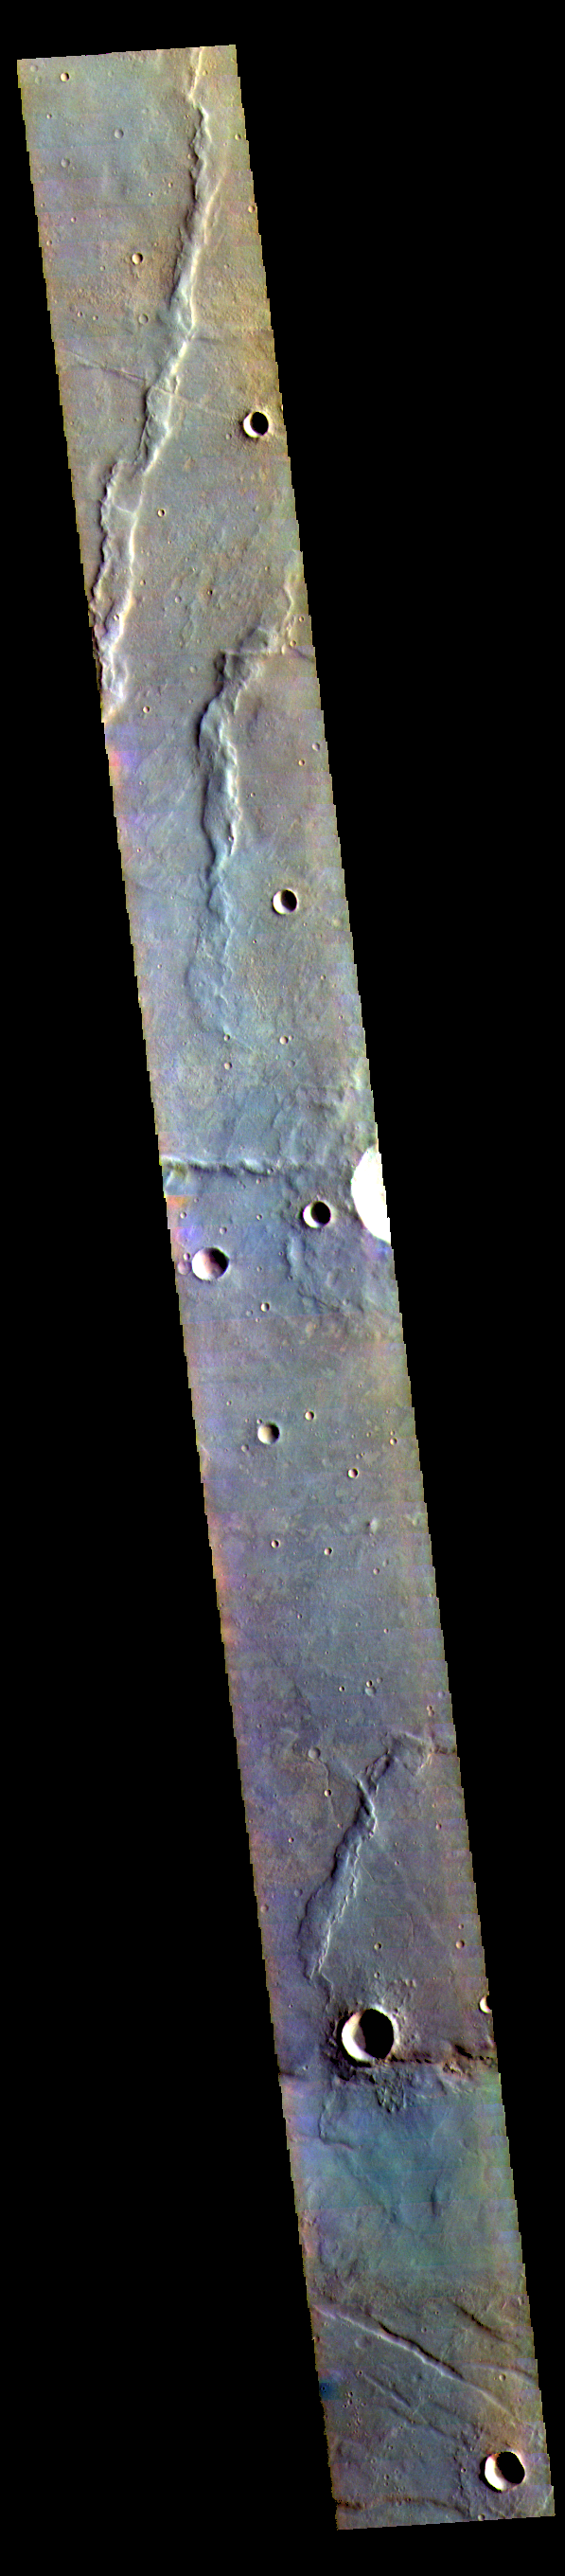

Thaumasia Planum – False Color

The THEMIS VIS camera contains 5 filters. The data from different filters can be combined in multiple ways to create a false color image. These false color images may reveal subtle variations of the surface not easily identified in a single band image. Today’s false color image shows part of Thaumasia Planum.

Credit: NASA/JPL-Caltech/ASU